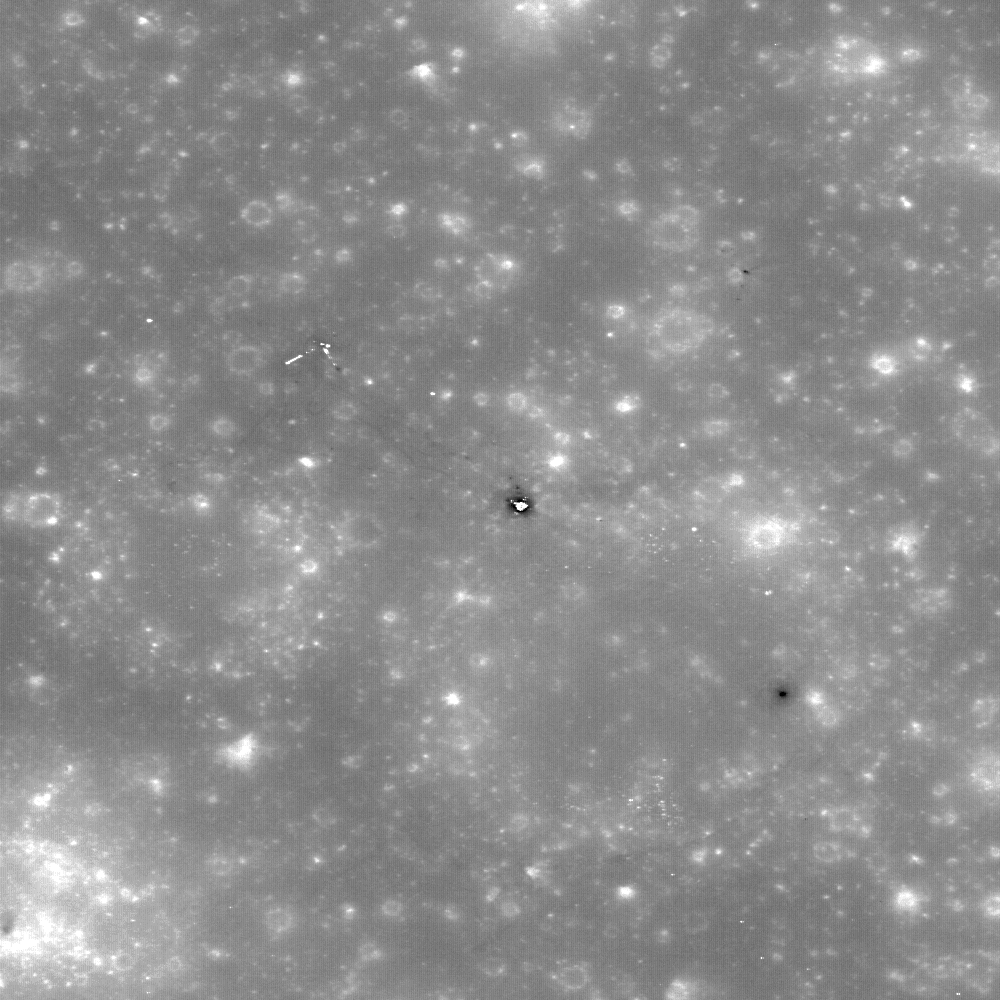

Apollo 12 Second Look: Midday on the Ocean of Storms

New view of the Apollo 12 landing site in Oceanus Procellarum imaged from the LRO mapping orbit. In Figure 1 small black arrows show locations where astronaut footpaths can be clearly discerned. Image width is 490 meters. Figure 2 is an annotated image of the main image.

NASA’s Goddard Space Flight Center built and manages the mission for the Exploration Systems Mission Directorate at NASA Headquarters in Washington. The Lunar Reconnaissance Orbiter Camera was designed to acquire data for landing site certification and to conduct polar illumination studies and global mapping. Operated by Arizona State University, the LROC facility is part of the School of Earth and Space Exploration (SESE). LROC consists of a pair of narrow-angle cameras (NAC) and a single wide-angle camera (WAC). The mission is expected to return over 70 terabytes of image data.

Credit: NASA/GSFC/Arizona State University